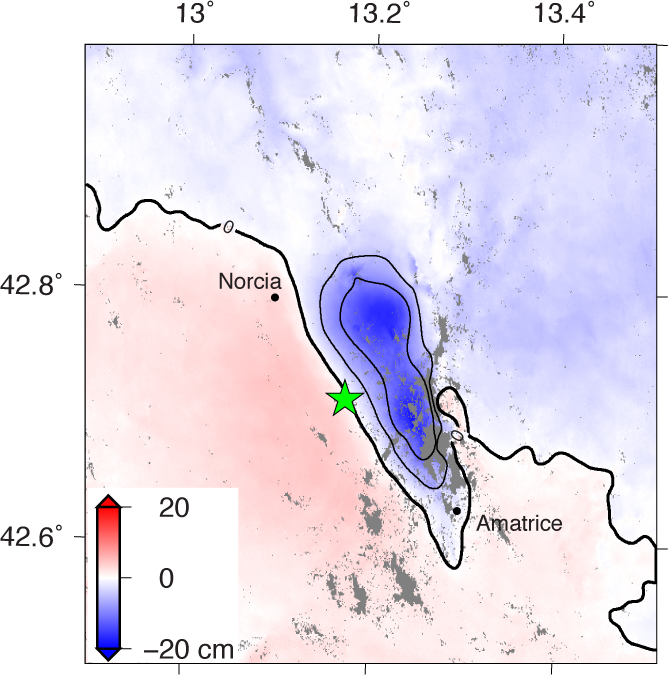

Automated Radar Image of Deformation for Amatrice, Italy Earthquake

NASA and its partners are contributing observations and expertise to the ongoing response to the Aug. 23, 2016, magnitude 6.2 Amatrice earthquake in central Italy, which caused widespread building damage to several towns throughout the region. This earthquake was the strongest in that area since the 2009 earthquake that destroyed the city of L’Aquila.

The Advanced Rapid Imaging and Analysis (ARIA) data system, a collaborative project between NASA’s Jet Propulsion Laboratory, Pasadena, California, and the California Institute of Technology in Pasadena, automatically generated interferometric synthetic aperture radar images from the Copernicus Sentinel 1A satellite operated by the European Space Agency (ESA) for the European Commission to calculate a map of the deformation of Earth’s surface caused by the quake. This false-color map shows the amount of permanent surface movement, as viewed by the satellite, during a 12-day interval between two Sentinel 1 images acquired on Aug. 15, 2016, and Aug. 27, 2016. The movement was caused almost entirely by the earthquake.

In this map, the colors of the surface displacements are proportional to the surface motion. The red and pink tones show the areas where the land moved toward the satellite by up to 2 inches (5 centimeters). The area with various shades of blue moved away from the satellite, mostly downward, by as much as 8 inches (20 centimeters). Contours on the surface motion are 2 inches (5 centimeters) The green star shows the epicenter where the earthquake started as located by the U.S. Geological Survey National Earthquake Information Center. Black dots show town locations.

Scientists use these maps to build detailed models of the fault slip at depth and associated land movements to better understand the impact on future earthquake activity. The map shows the fault or faults that moved in the earthquake is about 14 miles (22 kilometers) long between Amatrice and Norcia and slopes to the west beneath the area that moved downward.

The KMZ file for viewing the radar measurement image in Google Earth is available at http://aria-share.jpl.nasa.gov/events/20160824-Italy_EQ/interferogram.

Map contains modified Copernicus Sentinel data 2016, processed by ESA and analyzed by the NASA/JPL-Caltech ARIA team. This research was carried out at JPL under a contract with NASA. Sentinel-1 data were accessed through the Copernicus Open Access Hub.

Credit: NASA/JPL-Caltech/ESA/Copernicus